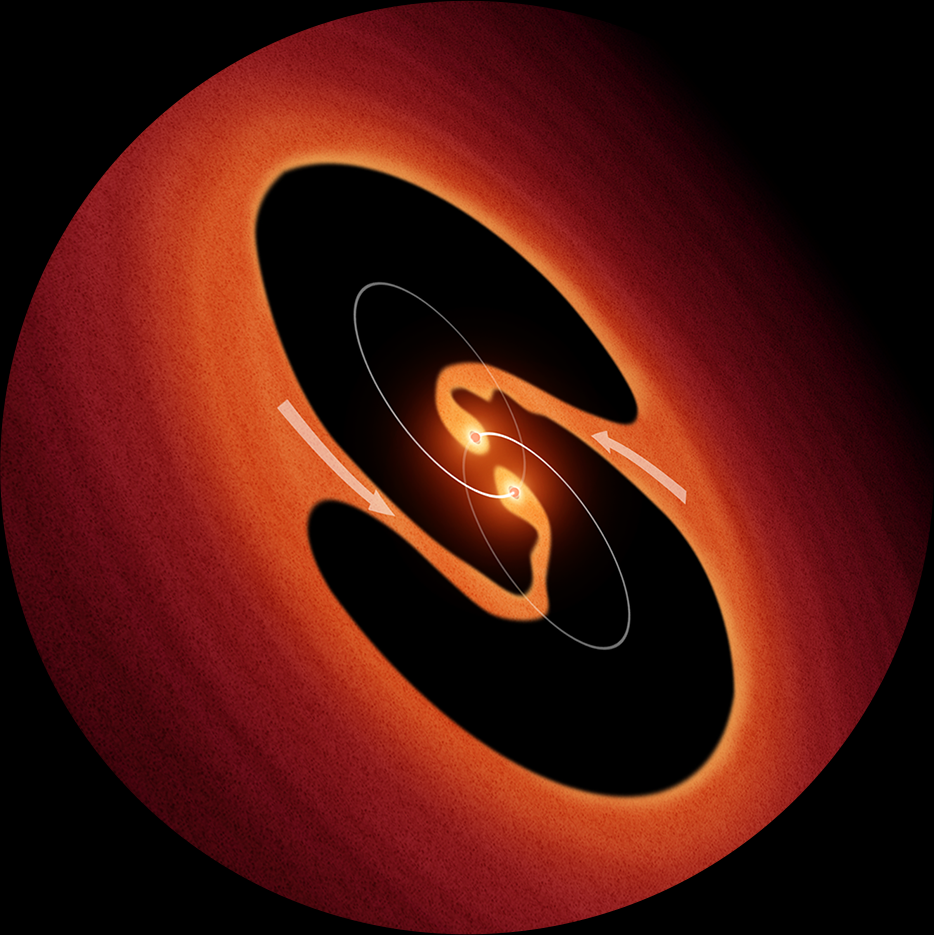

Artist’s Impression of Pulsating Object LRLL 54361

This is an artist’s impression of two young binary stars that may be the source of mysterious clock-like bursts of light from an object called LRLL 54361 that lies inside the star-forming region IC 348, located 950 light-years away. Astronomers propose that the flashes are due to material in a circumstellar disk suddenly being dumped onto the growing young stars and unleashing a blast of radiation each time the stars get close to each other in their orbit.

Credit: NASA/ESA/JPL-Caltech